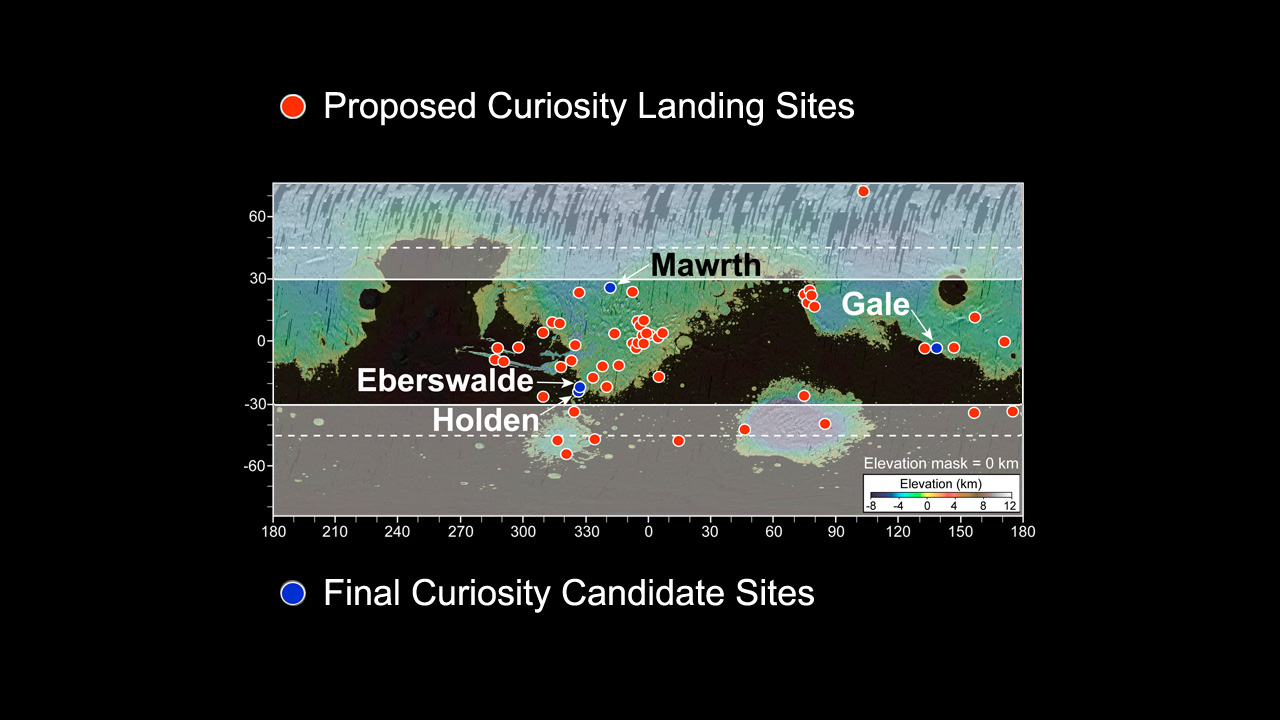

More Than 60 Sites Considered for Next Mars Rover Landing

This map of Mars shows all of the more than 60 landing sites proposed for the Mars Science Laboratory (red dots) and the four final candidate sites (blue dots). Discussion by more than 150 scientists over more than five years led to the selection of the four final candidate sites: Eberswalde crater, Gale crater, Holden crater, and Mawrth Vallis. Gale eventually was selected as the landing site. The white shaded areas are more than 30 degrees north and south of the equator and off limits to MSL because of seasonally harsh (cold) conditions expected there. The black areas are too high in elevation to be considered for landing.

Credit: NASA